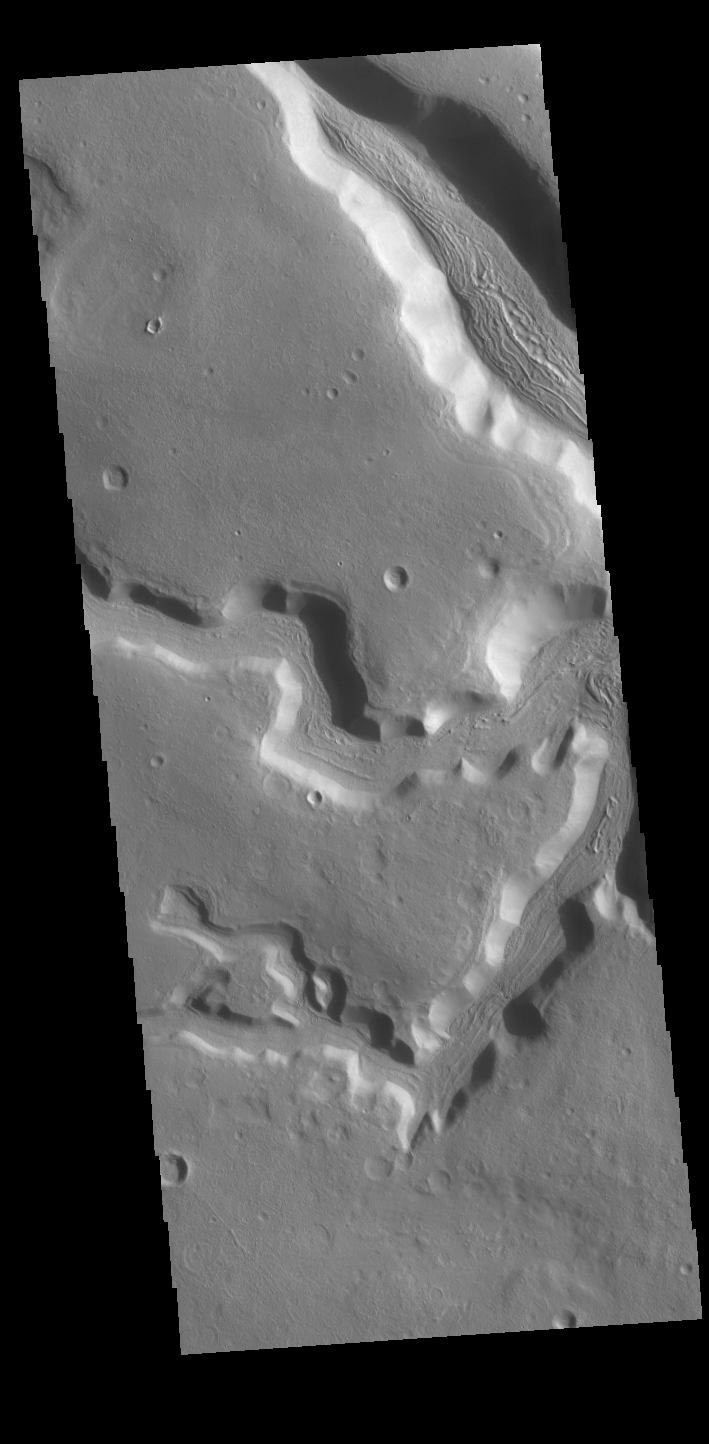

Clanis Valles

The channels in this VIS image are part of Clanis Valles. Clanis Valles is located on the eastern margin of Terra Sabaea. The channel system is 58km long (36 miles).

Credit: NASA/JPL-Caltech/ASU